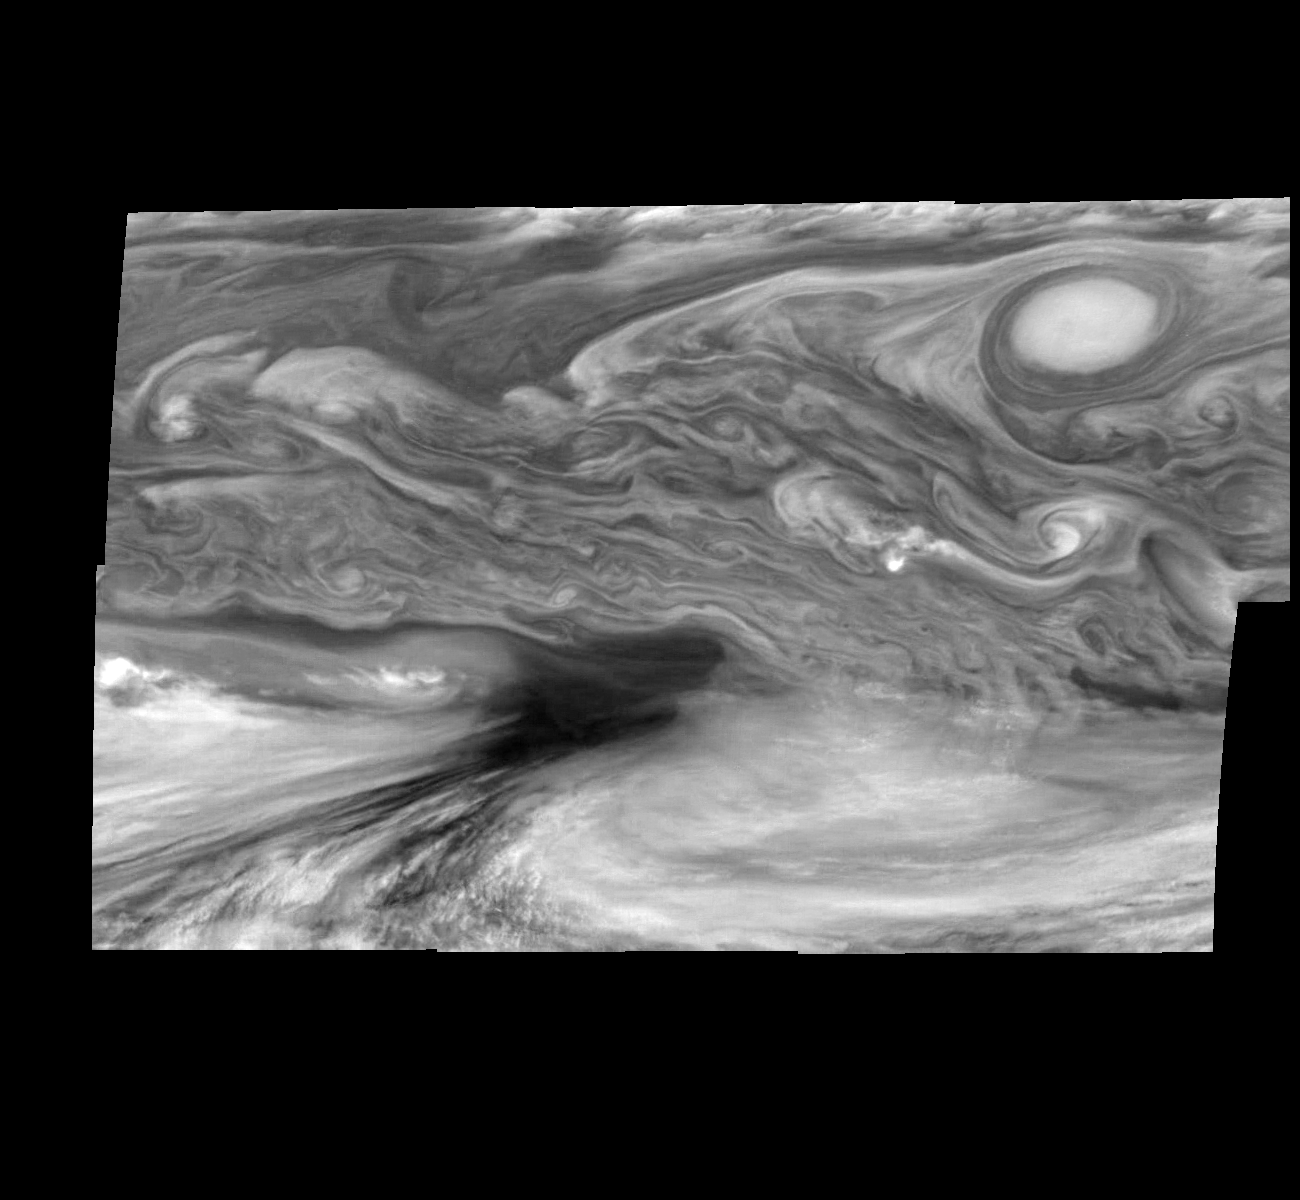

Jupiter Equatorial Region

This photographic mosaic of images from NASA’s Galileo spacecraft covers an area of 34,000 kilometers by 22,000 kilometers (about 21,100 by 13,600 miles) in Jupiter’s equatorial region. The dark region near the center of the mosaic is an equatorial “hotspot” similar to the site where the Galileo Probe parachuted into Jupiter’s atmosphere in December 1995. These features are holes in the bright, reflective, equatorial cloud layer where heat from Jupiter’s deep atmosphere can pass through. The circulation patterns observed here along with the composition measurements from the Galileo Probe suggest that dry air may be converging and sinking over these regions, maintaining their cloud-free appearance. The bright oval in the upper right of the mosaic as well as the other smaller bright features are examples of upwelling of moist air and condensation. These images were taken on December 17, 1996, at a range of 1.5 million kilometers (about 930,000 miles) by the Solid State Imaging camera system aboard Galileo.

North is at the top. The mosaic covers latitudes 1 to 19 degrees and is centered at longitude 336 degrees west. The smallest resolved features are tens of kilometers in size.

The Jet Propulsion Laboratory, Pasadena, CA manages the mission for NASA’s Office of Space Science, Washington, DC.

This image and other images and data received from Galileo are posted on the World Wide Web, on the Galileo mission home page at: http://galileo.jpl.nasa.gov. Background information and educational context for the images can be found at: http:/ /www.jpl.nasa.gov/galileo/sepo.

Credit: NASA/JPL-Caltech